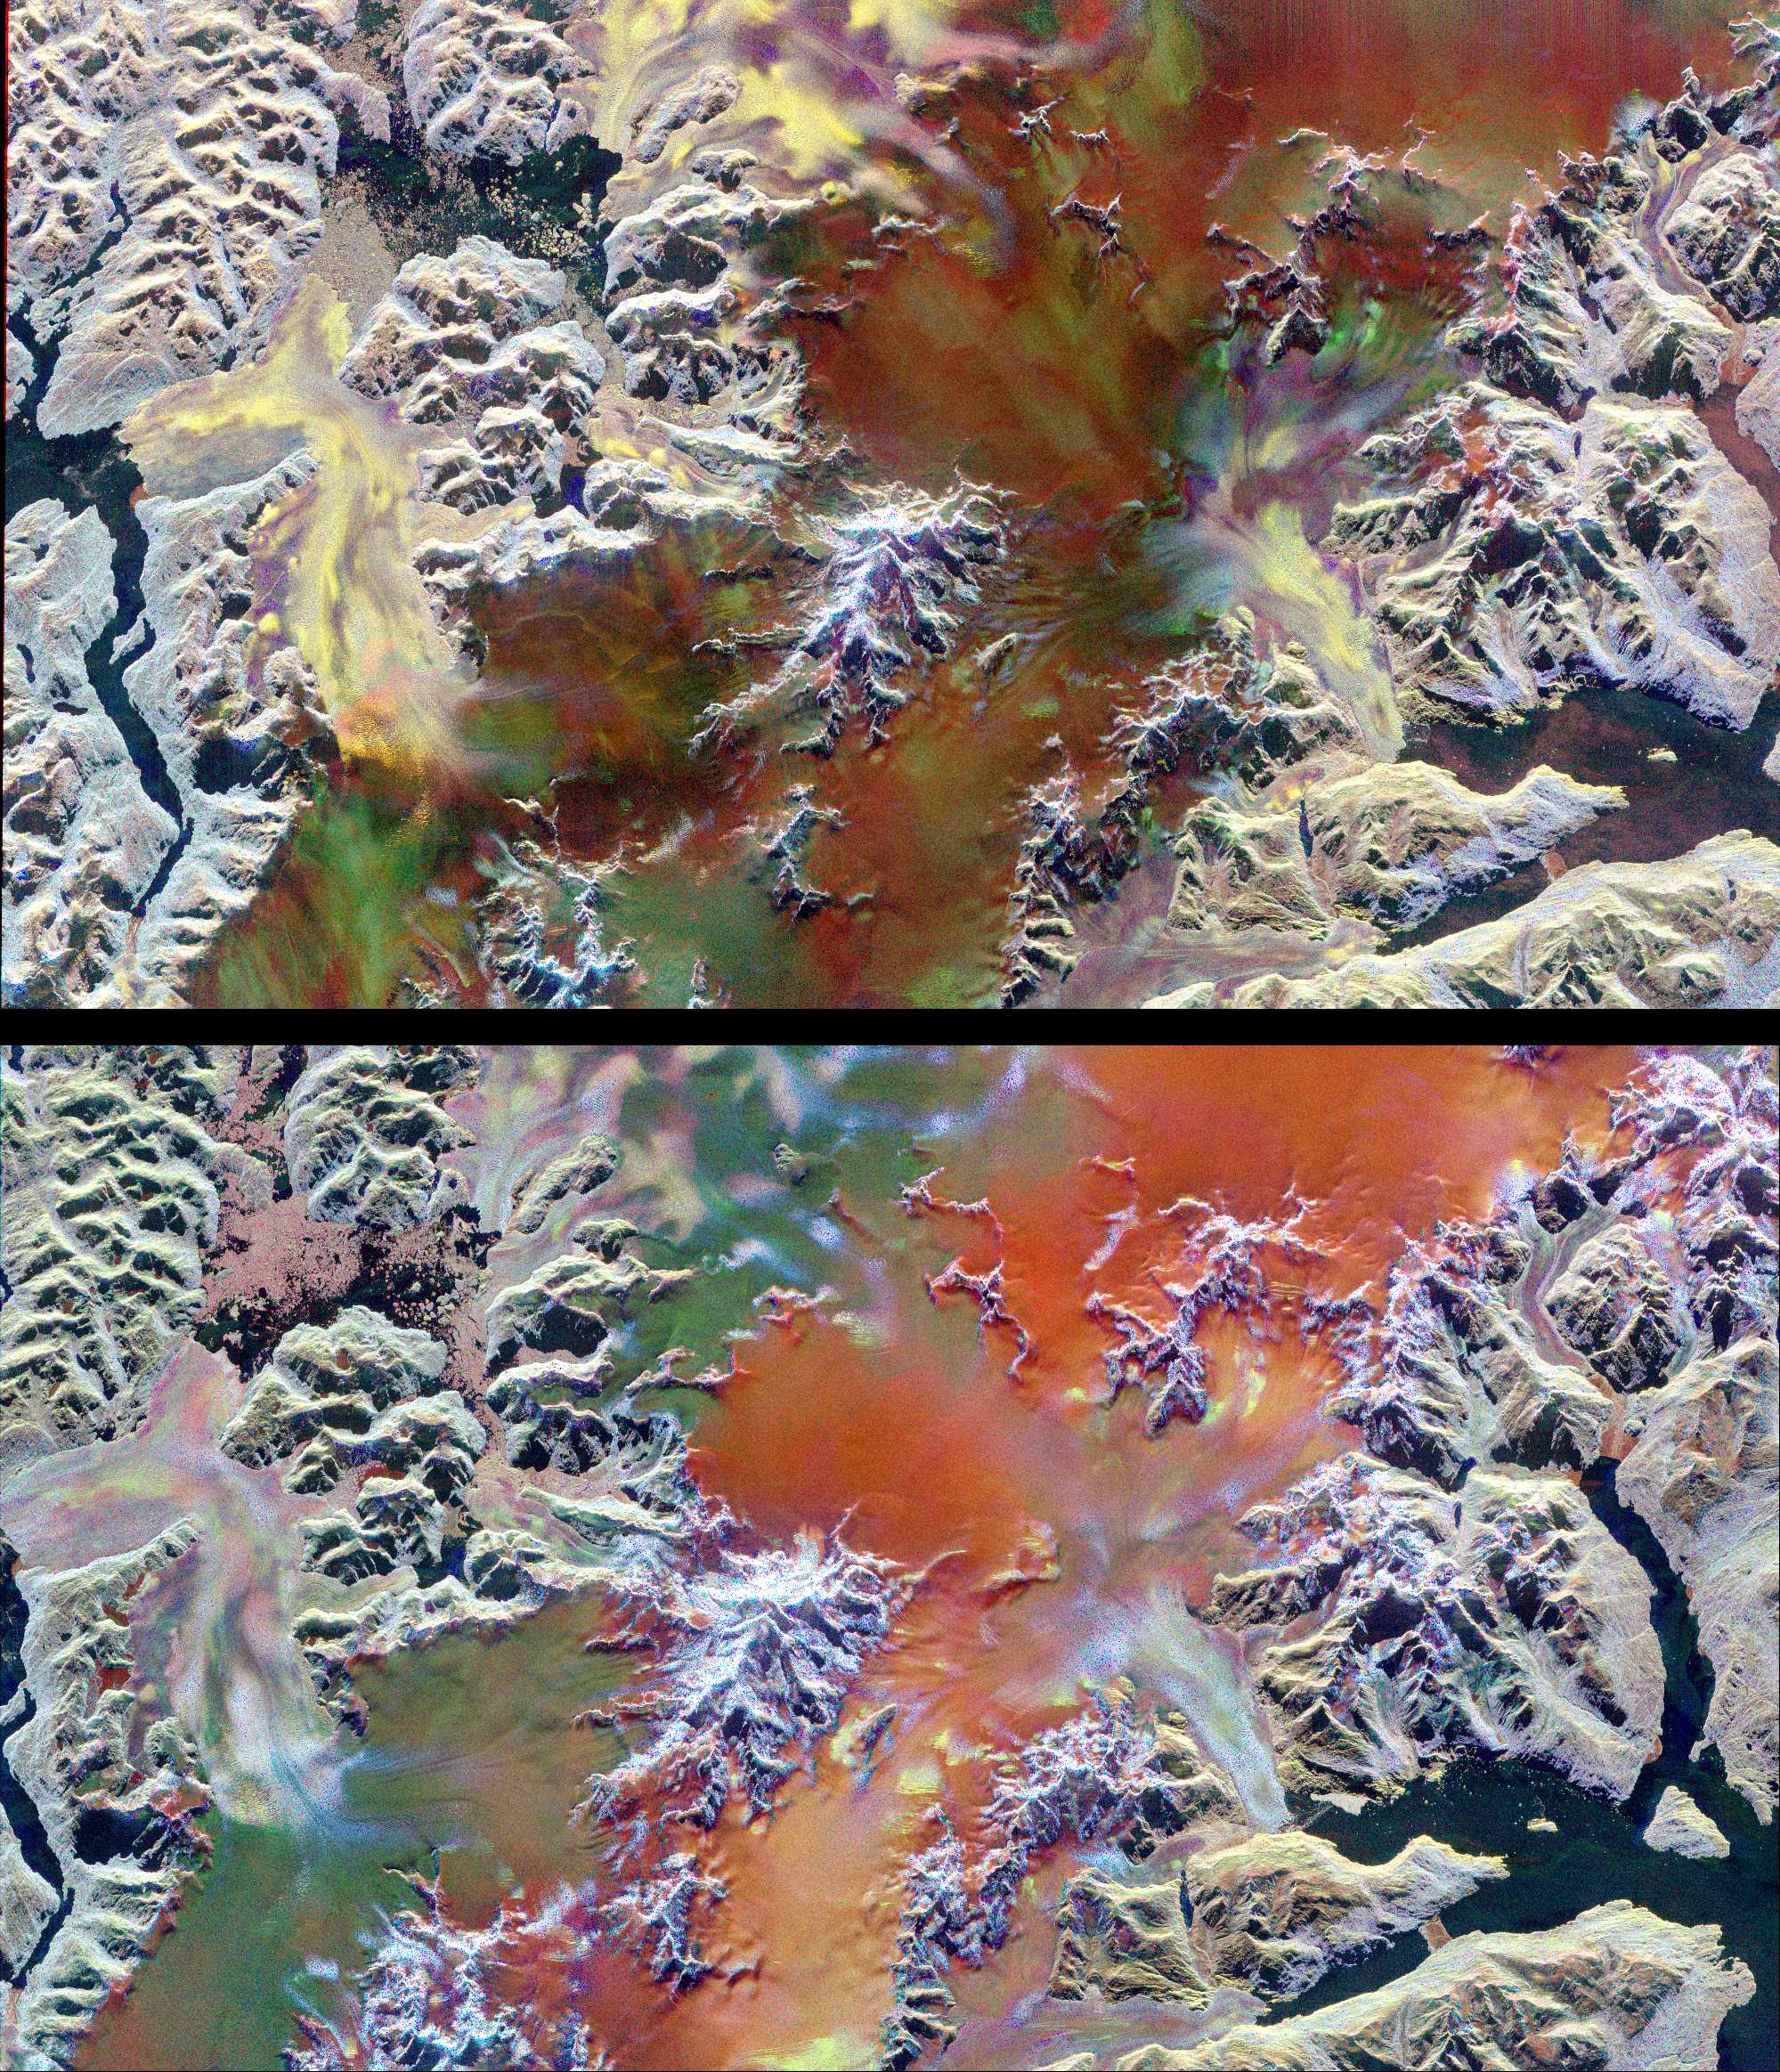

Space Radar Image of Patagonian Ice Fields

This pair of images illustrates the ability of multi-parameter radar imaging sensors such as the Spaceborne Imaging Radar-C/X-band Synthetic Aperture radar to detect climate-related changes on the Patagonian ice fields in the Andes Mountains of Chile and Argentina. The images show nearly the same area of the south Patagonian ice field as it was imaged during two space shuttle flights in 1994 that were conducted five-and-a-half months apart. The images, centered at 49.0 degrees south latitude and 73.5degrees west longitude, include several large outlet glaciers.

The images were acquired by SIR-C/X-SAR on board the space shuttle Endeavour during April and October 1994. The top image was acquired on April 14, 1994, at 10:46 p.m. local time, while the bottom image was acquired on October 5,1994, at 10:57 p.m. local time. Both were acquired during the 77th orbit of the space shuttle. The area shown is approximately 100 kilometers by 58 kilometers (62 miles by 36 miles) with north toward the upper right. The colors in the images were obtained using the following radar channels: red represents the C-band (horizontally transmitted and received); green represents the L-band (horizontally transmitted and received); blue represents the L-band (horizontally transmitted and vertically received). The overall dark tone of the colors in the central portion of the April image indicates that the interior of the ice field is covered with thick wet snow. The outlet glaciers, consisting of rough bare ice, are the brightly colored yellow and purple lobes which terminate at calving fronts into the dark waters of lakes and fiords. During the second mission the temperatures were colder and the corresponding change in snow and ice conditions is readily apparent by comparing the images. The interior of the ice field is brighter because of increased radar return from the dryer snow. The distinct green/orange boundary on the ice field indicates an abrupt change in the structure of the snowcap, a direct indication of the steep meteorological gradients known to exist in this region. The bluer color of the outlet glaciers is probably due to a thin snow cover. A portion of the terminus of the outlet glacier at the top left center of the images has advanced approximately 600 meters (1,970 feet) in the five-and-a-half months between the two missions. Because of the persistent cloud cover this observation was only possible by using the orbiting, remote imaging radar system.

Spaceborne Imaging Radar-C and X-band Synthetic Aperture Radar (SIR-C/X-SAR) is part of NASA’s Mission to Planet Earth. The radars illuminate Earth with microwaves, allowing detailed observations at any time, regardless of weather or sunlight conditions. SIR-C/X-SAR uses three microwave wavelengths: L-band (24 cm), C-band (6 cm) and X-band (3 cm). The multi-frequency data will be used by the international scientific community to better understand the global environment and how it is changing. The SIR-C/X-SAR data, complemented by aircraft and ground studies, will give scientists clearer insights into those environmental changes which are caused by nature and those changes which are induced by human activity.

SIR-C was developed by NASA’s Jet Propulsion Laboratory. X-SAR was developed by the Dornier and Alenia Spazio companies for the German space agency, Deutsche Agentur fuer Raumfahrtangelegenheiten (DARA), and the Italian space agency, Agenzia Spaziale Italiana (ASI), with the Deutsche Forschungsanstalt fuer Luft und Raumfahrt e.v.(DLR), the major partner in science, operations and data processing of X-SAR.

Credit: NASA/JPL